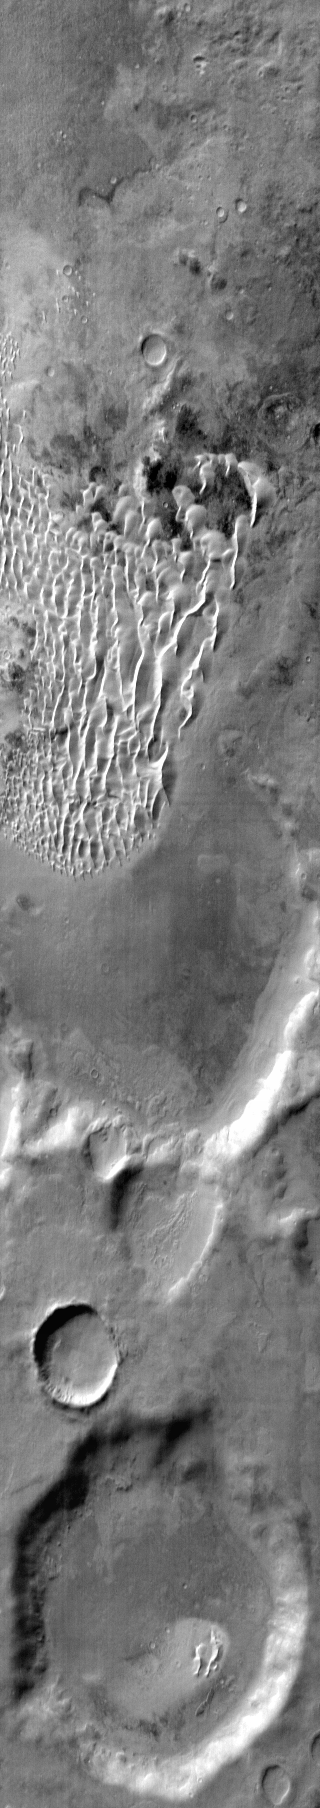

Kaiser Crater Dunes (IR)

This daytime IR image shows part of the floor of Kaiser Crater including dunes.

Image information: IR instrument. Latitude -47.4N, Longitude 19.7E. 121 meter/pixel resolution.

Please see the THEMIS Data Citation Note for details on crediting THEMIS images.

Note: this THEMIS visual image has not been radiometrically nor geometrically calibrated for this preliminary release. An empirical correction has been performed to remove instrumental effects. A linear shift has been applied in the cross-track and down-track direction to approximate spacecraft and planetary motion. Fully calibrated and geometrically projected images will be released through the Planetary Data System in accordance with Project policies at a later time.

NASA’s Jet Propulsion Laboratory manages the 2001 Mars Odyssey mission for NASA’s Office of Space Science, Washington, D.C. The Thermal Emission Imaging System (THEMIS) was developed by Arizona State University, Tempe, in collaboration with Raytheon Santa Barbara Remote Sensing. The THEMIS investigation is led by Dr. Philip Christensen at Arizona State University. Lockheed Martin Astronautics, Denver, is the prime contractor for the Odyssey project, and developed and built the orbiter. Mission operations are conducted jointly from Lockheed Martin and from JPL, a division of the California Institute of Technology in Pasadena.

Credit: NASA/JPL/ASU